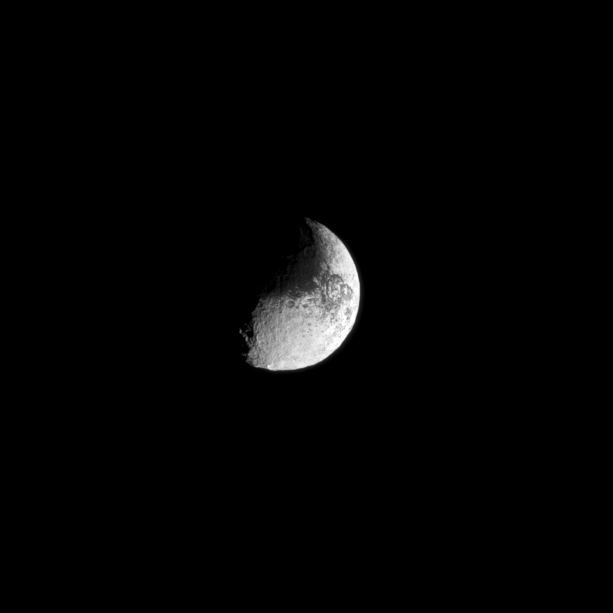

Yin and Yang

With its light and dark surface, Iapetus appears almost like a yin and yang symbol or a comma punctuation mark in this Cassini spacecraft image.

See PIA11690 to learn more about the brightness dichotomy on Iapetus. This view looks toward the Saturn-facing side of Iapetus (1,471 kilometers, or 914 miles across). North on is up and rotated 41 degrees to the right.

The image was taken in visible light with the Cassini spacecraft narrow-angle camera on May 12, 2010. The view was acquired at a distance of approximately 1.5 million kilometers (932,000 miles) from Iapetus and at a sun-Iapetus-spacecraft, or phase, angle of 74 degrees. Image scale is 9 kilometers (6 miles) per pixel.

The Cassini-Huygens mission is a cooperative project of NASA, the European Space Agency and the Italian Space Agency. The Jet Propulsion Laboratory, a division of the California Institute of Technology in Pasadena, manages the mission for NASA’s Science Mission Directorate, Washington, D.C. The Cassini orbiter and its two onboard cameras were designed, developed and assembled at JPL. The imaging operations center is based at the Space Science Institute in Boulder, Colo.

Credit: NASA/JPL/Space Science Institute